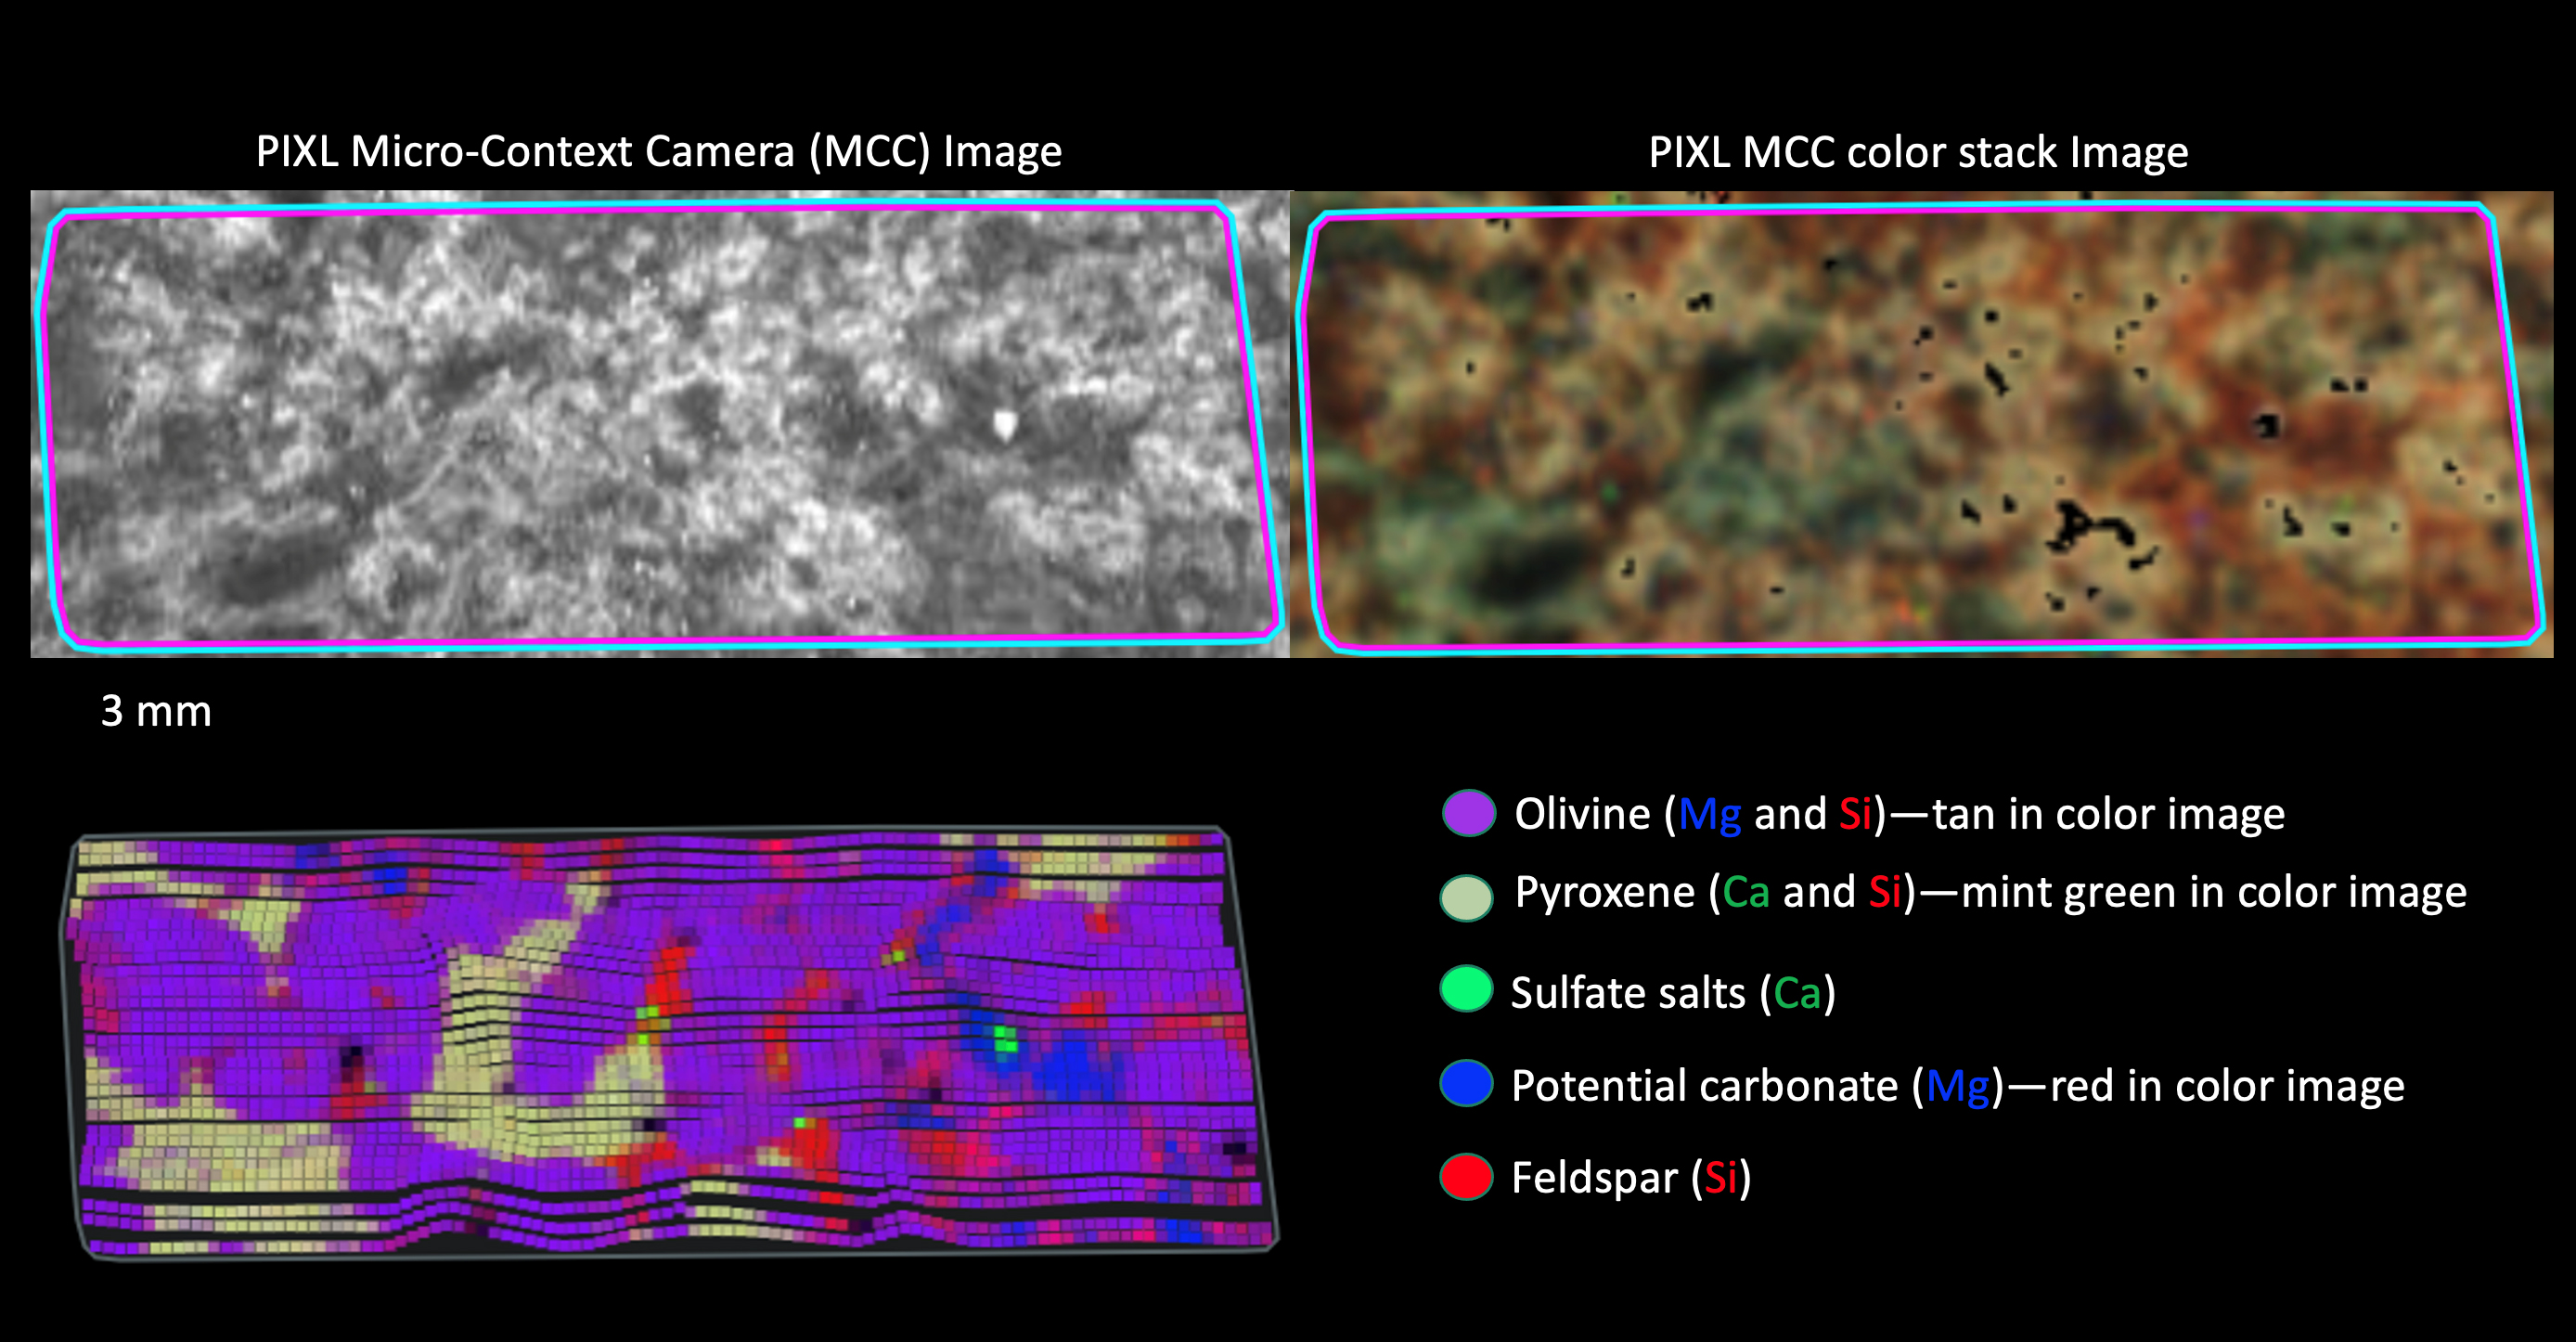

PIXL’s View of Dourbes

These images show a rock target called “Dourbes” in Mars’ Jezero Crater and a map of chemical elements detected within the target by PIXL (Planetary Instrument for X-ray Lithochemistry), one of the instruments on the end of the robotic arm aboard NASA’s Perseverance Mars rover.

The two images at top show the target in black-and-white and colorized views. PIXL’s map of elements is at the bottom, showing magnesium (blue), silicon (red), and calcium (green) – three of the major minerals present in the rock. The map shows olivine and pyroxene forming a cumulate texture characteristic of an igneous rock (solidified from magma or lava). The presence of sulfate salts and potential carbonates reveal that these igneous rocks were altered by water, indicating past watery environments in Jezero Crater.

A key objective for Perseverance’s mission on Mars is astrobiology, including the search for signs of ancient microbial life. The rover will characterize the planet’s geology and past climate, pave the way for human exploration of the Red Planet, and be the first mission to collect and cache Martian rock and regolith (broken rock and dust).

Subsequent NASA missions, in cooperation with ESA (European Space Agency), would send spacecraft to Mars to collect these sealed samples from the surface and return them to Earth for in-depth analysis.

The Mars 2020 Perseverance mission is part of NASA’s Moon to Mars exploration approach, which includes Artemis missions to the Moon that will help prepare for human exploration of the Red Planet.

JPL, which is managed for NASA by Caltech in Pasadena, California, built and manages operations of the Perseverance rover.

Credit: NASA/JPL-Caltech